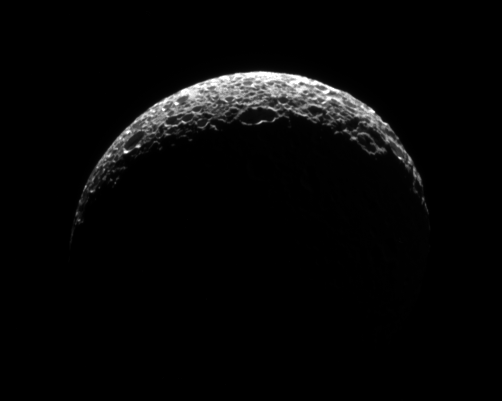

Fore!

Mimas’s lit crescent has the appearance of a golf ball thanks to its heavily cratered surface.

The image was taken with the Cassini spacecraft narrow-angle camera on Oct. 24, 2008 using a spectral filter sensitive to wavelengths of infrared light centered at 752 nanometers. The view was obtained at a distance of approximately 189,000 kilometers (117,000 miles) from Mimas and at a Sun-Mimas-spacecraft, or phase, angle of 136 degrees. Image scale is about 1 kilometer (3,707 feet) per pixel.

The Cassini-Huygens mission is a cooperative project of NASA, the European Space Agency and the Italian Space Agency. The Jet Propulsion Laboratory, a division of the California Institute of Technology in Pasadena, manages the mission for NASA’s Science Mission Directorate, Washington, D.C. The Cassini orbiter and its two onboard cameras were designed, developed and assembled at JPL. The imaging operations center is based at the Space Science Institute in Boulder, Colo.

Credit: NASA/JPL/Space Science Institute